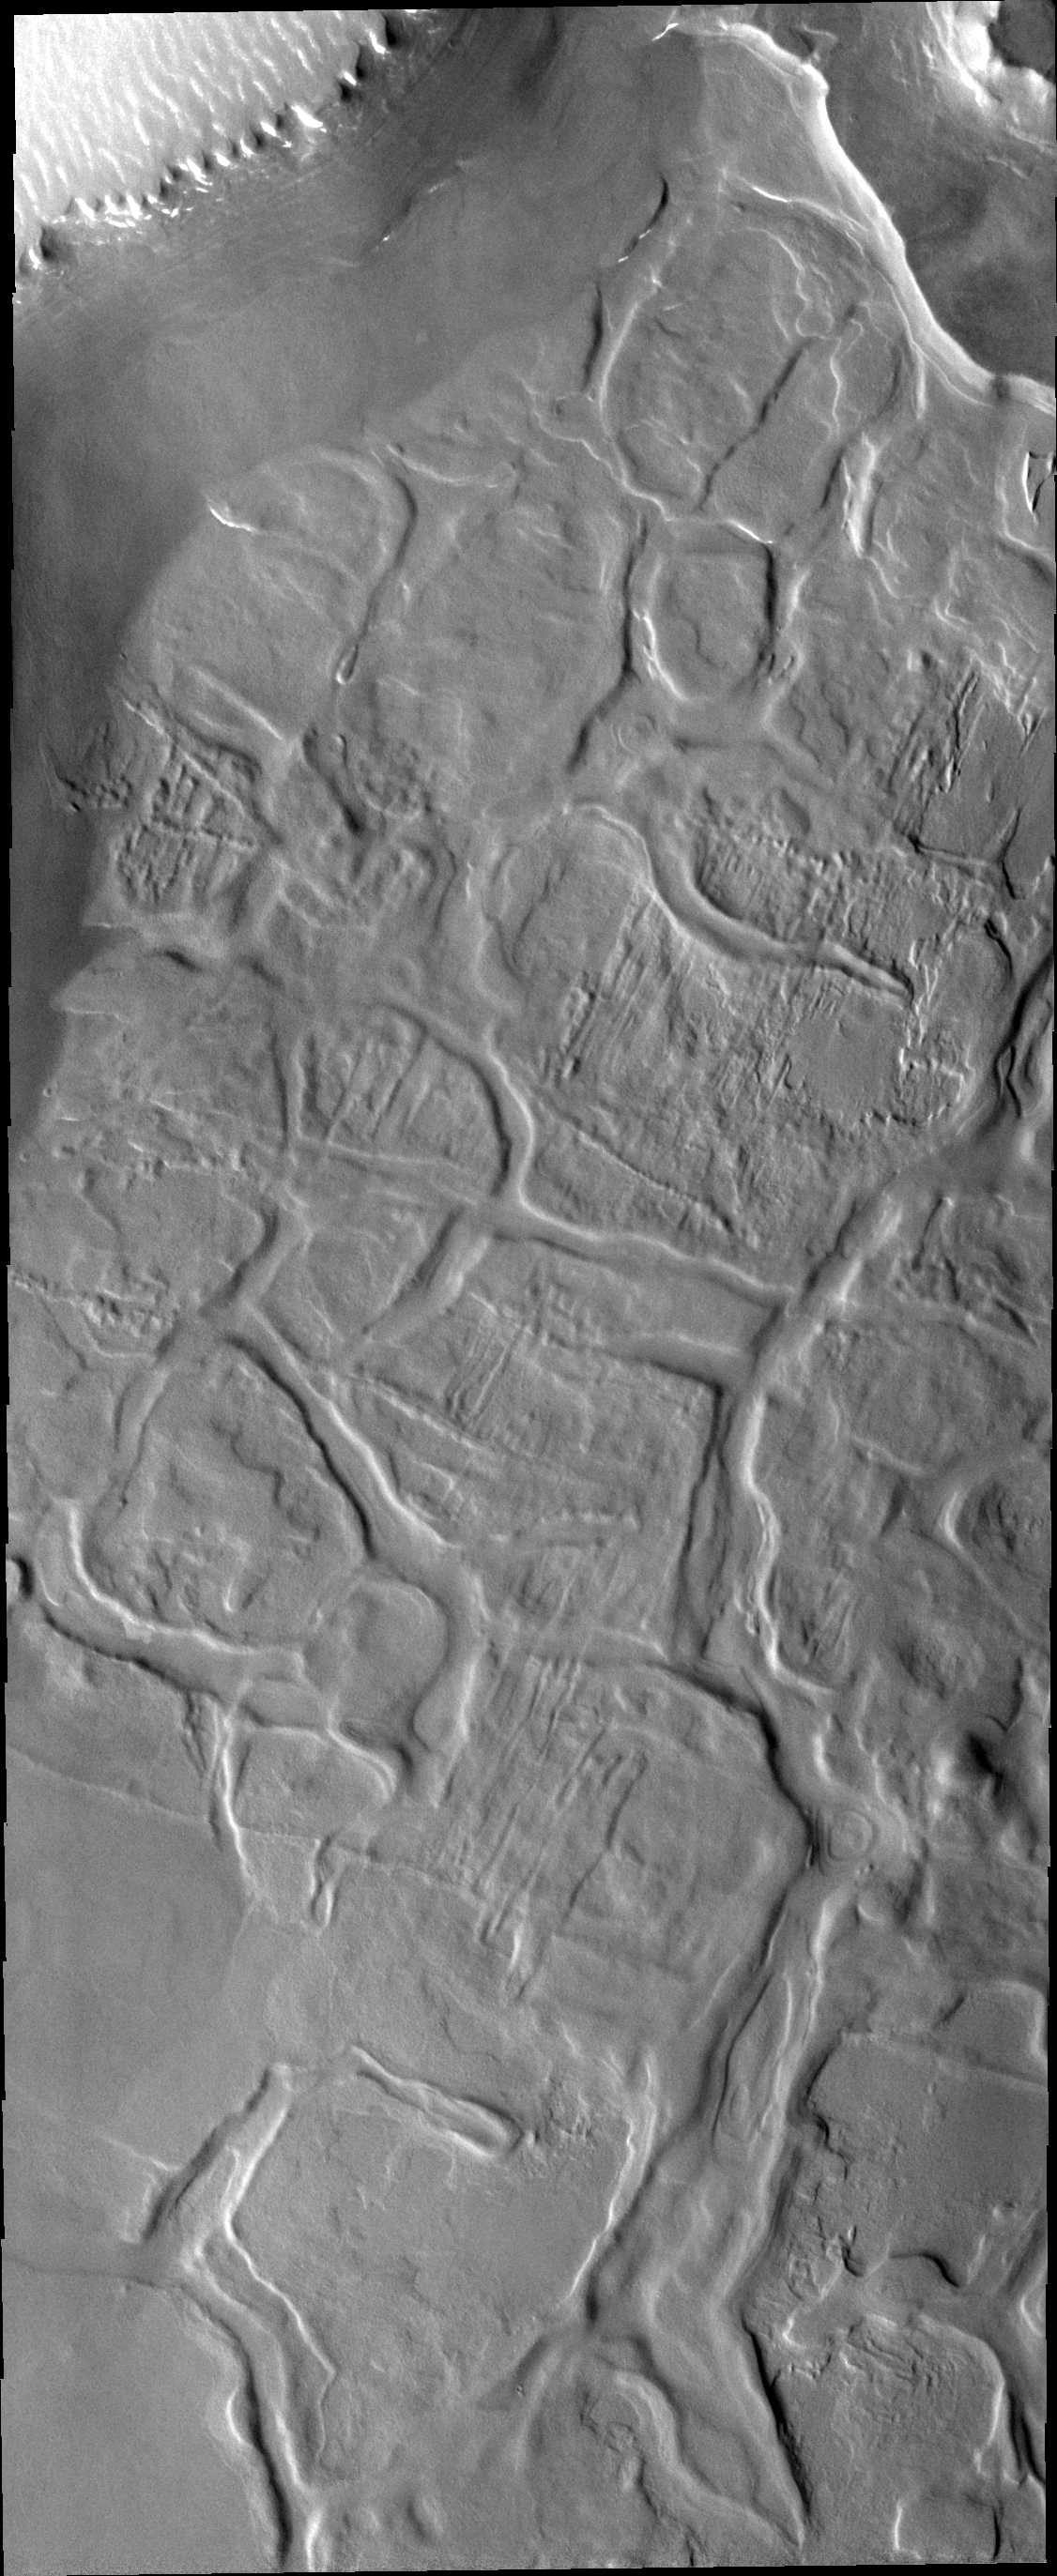

Hyperboreus Labyrinthus

The dissected appearing surface in this VIS image is called Hyperboreus Labyrinthus and is located just south of the north polar cap. The linear depressions are most likely caused by tectonic stress rather than be carved by water.

Credit: NASA/JPL-Caltech/ASU